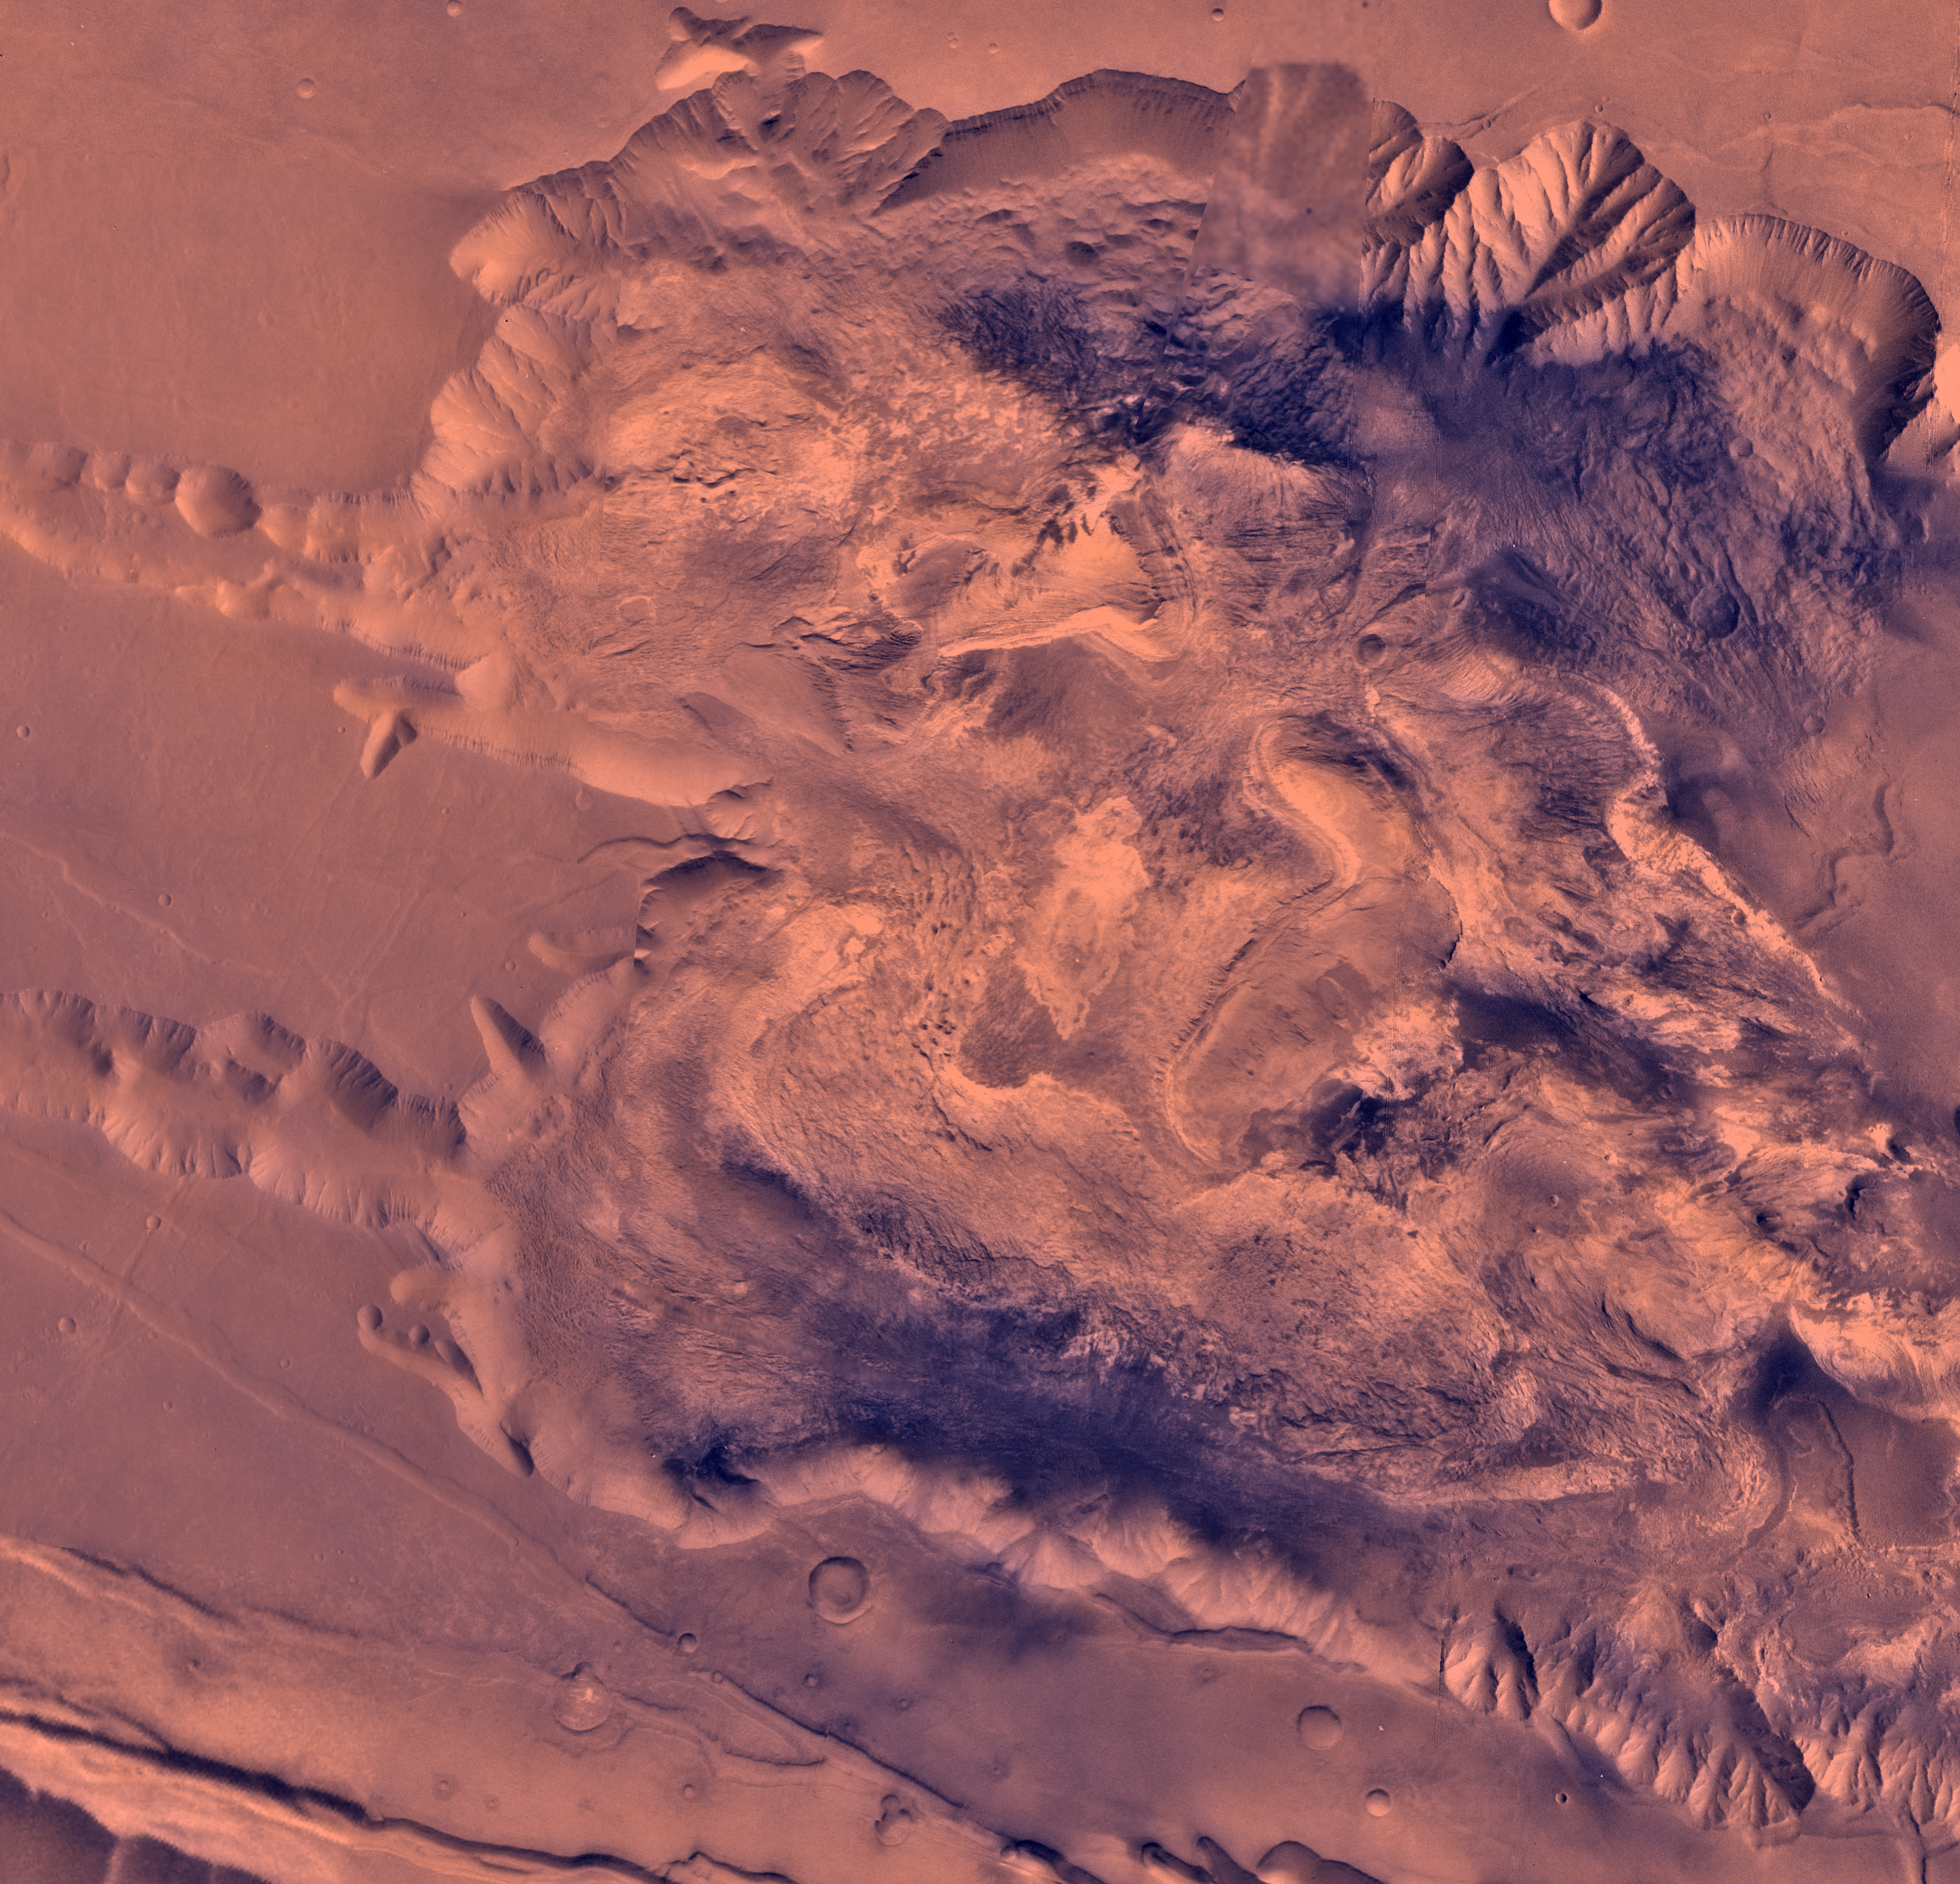

West Candor Chasma

During its examination of Mars, the Viking 1 spacecraft returned images of Valles Marineris, a huge canyon system 5,000 km long, up to 240 km wide, and 6.5 km deep, whose connected chasma or valleys may have formed from a combination of erosional collapse and structural activity. The view shows west Candor Chasma, one of the connected valleys of Valles Marineris; north toward top of frame. The image is a composite of Viking high-resolution (about 80 m/pixel or picture element) images in black and white and low resolution (about 250 m/pixel) images in color. The Viking 1 craft landed on Mars in July of 1976. West Candor Chasma occupies the westernmost part of the large west-northwest-trending trough of Candor Chasma. This section is about 150 km wide. West Candor Chasma is bordered on the north and south by straight-walled cliffs, most likely faults, and on its west by two segments of north-northeast-trending cliffs. The north wall is dissected by landslide scars forming reentrants filled with landslide debris. The south wall shows spur-and-gully morphology and smooth sections. The high-standing central mesa, informally dubbed Red Mesa has several curvilinear reentrants carved into the caprock, whose anomalously colored layers were interpreted to be caused by young hydrothermal alteration products (Geissler et al., 1993, Icarus, v. 106, p. 380-391). Light-colored lobes flow away from the top of the interior stack and then flow around and embay the same layered stack from which they originated. One of these apparent flow features is composed of at least two or perhaps even three huge, superposed, vaguely layered, very rugged, light-colored lobes as much as 100 km long, 20 km wide, and over 2 km thick. The layered deposits below the caprock also merge with a chaotic material that has local lobate fronts and overlaps landslide deposits. Hummocky material, similar in hue to wall rock, fills the southwestern-most region of west Candor Chasma and is perhaps as much as 3 km thick (Lucchitta, 1990, Icarus, v. 86, p. 476- 509). The light-colored lobes, chaotic material, and hummocky fill may be mass wasting deposits due to wholesale collapse of older interior deposits (Lucchitta, 1996, LPSC XXVII abs., p. 779- 780); this controversial idea requires that the older layered deposits were saturated with ice, perhaps from former lakes and that young volcanism and/or tectonism melted the ice and made the material flow.

Credit: NASA/JPL/USGS